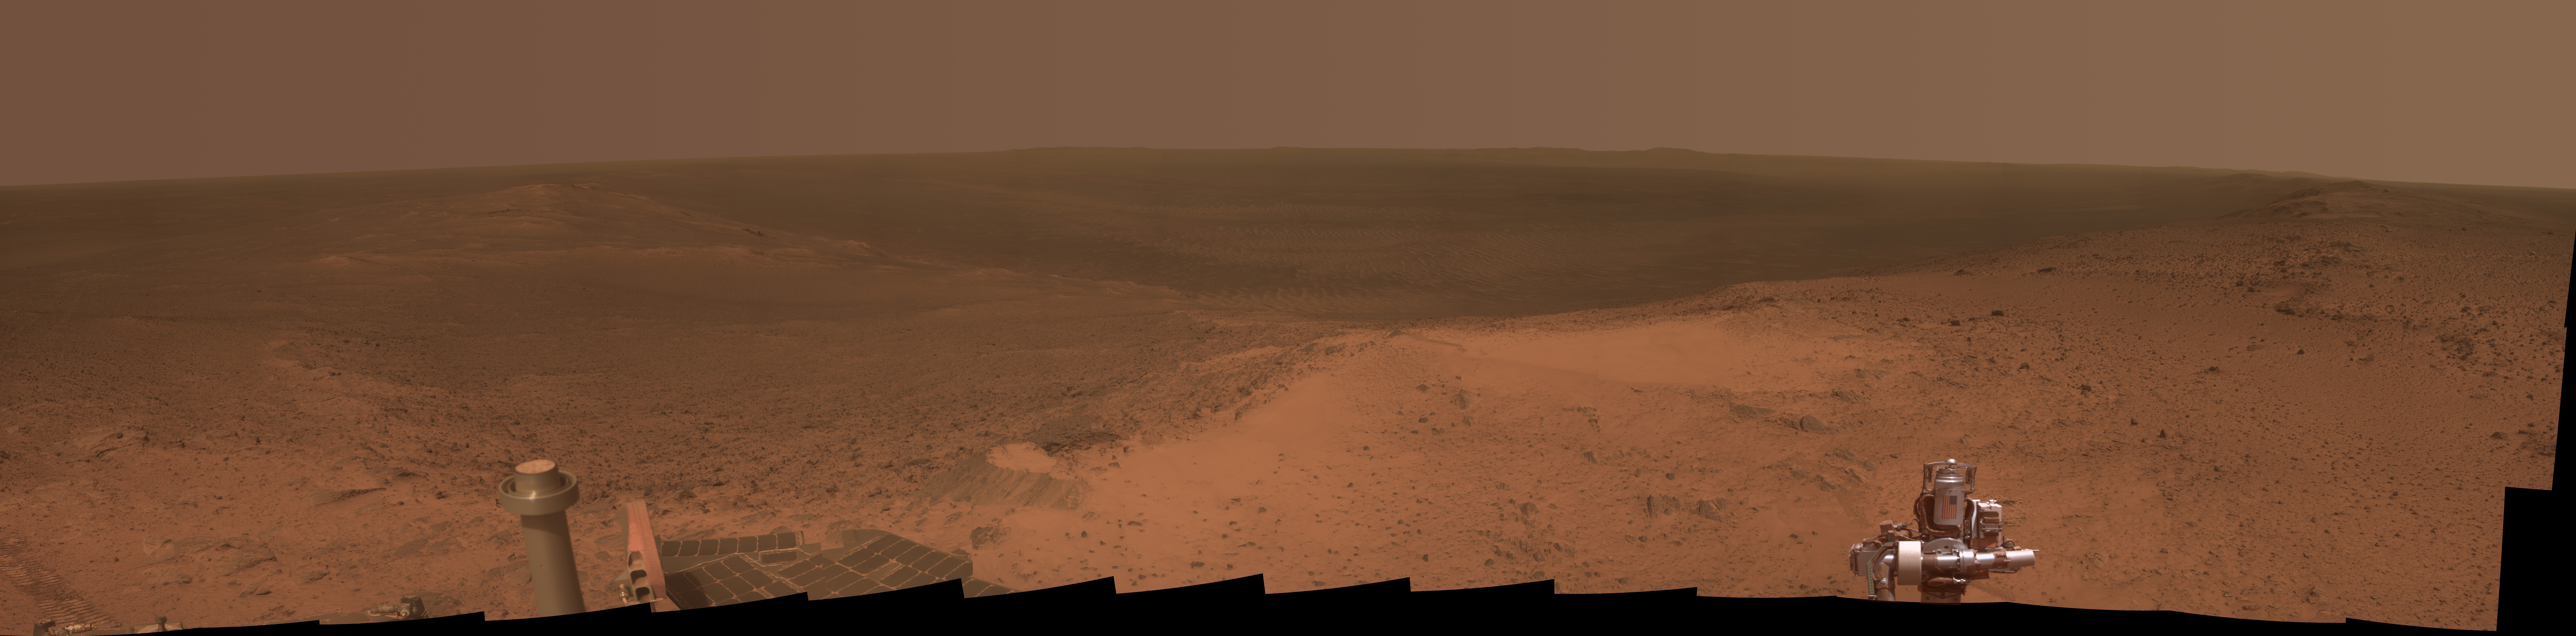

High Viewpoint for 11-Year-Old Rover Mission on Mars

This panorama is the view NASA’s Mars Exploration Rover Opportunity gained from the top of the “Cape Tribulation” segment of the rim of Endeavour Crater. The rover reached this point three weeks before the 11th anniversary of its January 2004 landing on Mars.

The component images were taken with Opportunity’s panoramic camera (Pancam) during the week after the rover’s arrival at the summit on Jan. 6, 2015, the 3,894th Martian day, or sol, of the rover’s work on Mars.

This location is the highest elevation Opportunity has reached since departing the Victoria Crater area in 2008 on a three-year, down-slope journey to Endeavour Crater. Endeavour spans about 14 miles (22 kilometers) in diameter, with its interior and rim laid out in this 245-degree panorama centered toward east-northeast. Rover tracks imprinted during the rover’s approach to the site appear on the left. The far horizon in the right half of the scene includes portions of the rim of a crater farther south, Iazu Crater. An orbital image showing the regional context is at PIA13082.

The rover climbed about 440 feet (about 135 meters) in elevation from a lower section of the Endeavour rim that it crossed in mid-2013, “Botany Bay,” in its drive to the Tribulation summit. It departed the summit on Jan. 17, 2015 (Sol 3902), continuing toward a science destination at “Marathon Valley.”

At the summit, Opportunity held its robotic arm so that the U.S. flag would be visible in the scene. The flag is printed on the aluminum cable guard of the rover’s rock abrasion tool, which is used for grinding away weathered rock surfaces to expose fresh interior material for examination. The flag is intended as a memorial to victims of the Sept. 11, 2001, attacks on the World Trade Center in New York. The aluminum used for the cable guard was recovered from the site of the twin towers in the weeks following the attacks. Workers at Honeybee Robotics in lower Manhattan, less than a mile from the World Trade Center, were making the rock abrasion tool for Opportunity and NASA’s twin Mars Exploration Rover, Spirit, in September 2001.

This version of the image is presented in approximate true color by combing exposures taken through three of the Pancam’s color filters, centered on wavelengths of 753 nanometers (near-infrared), 535 nanometers (green) and 432 nanometers (violet). The left edge is toward west-northwest and the right edge is southward.

Opportunity landed on Mars on Jan. 25, 2004, Universal Time (evening of Jan. 24, 2004, PST).

JPL manages the Mars Exploration Rover Project for NASA’s Science Mission Directorate in Washington. For more information about Spirit and Opportunity, visit http://marsrovers.jpl.nasa.gov.

Photojournal Note: Also available is the full resolution TIFF file PIA19109_full.tif. This file may be too large to view from a browser; it can be downloaded onto your desktop by right-clicking on the previous link and viewed with image viewing software.

Credit: NASA/JPL-Caltech/Cornell Univ./Arizona State Univ.